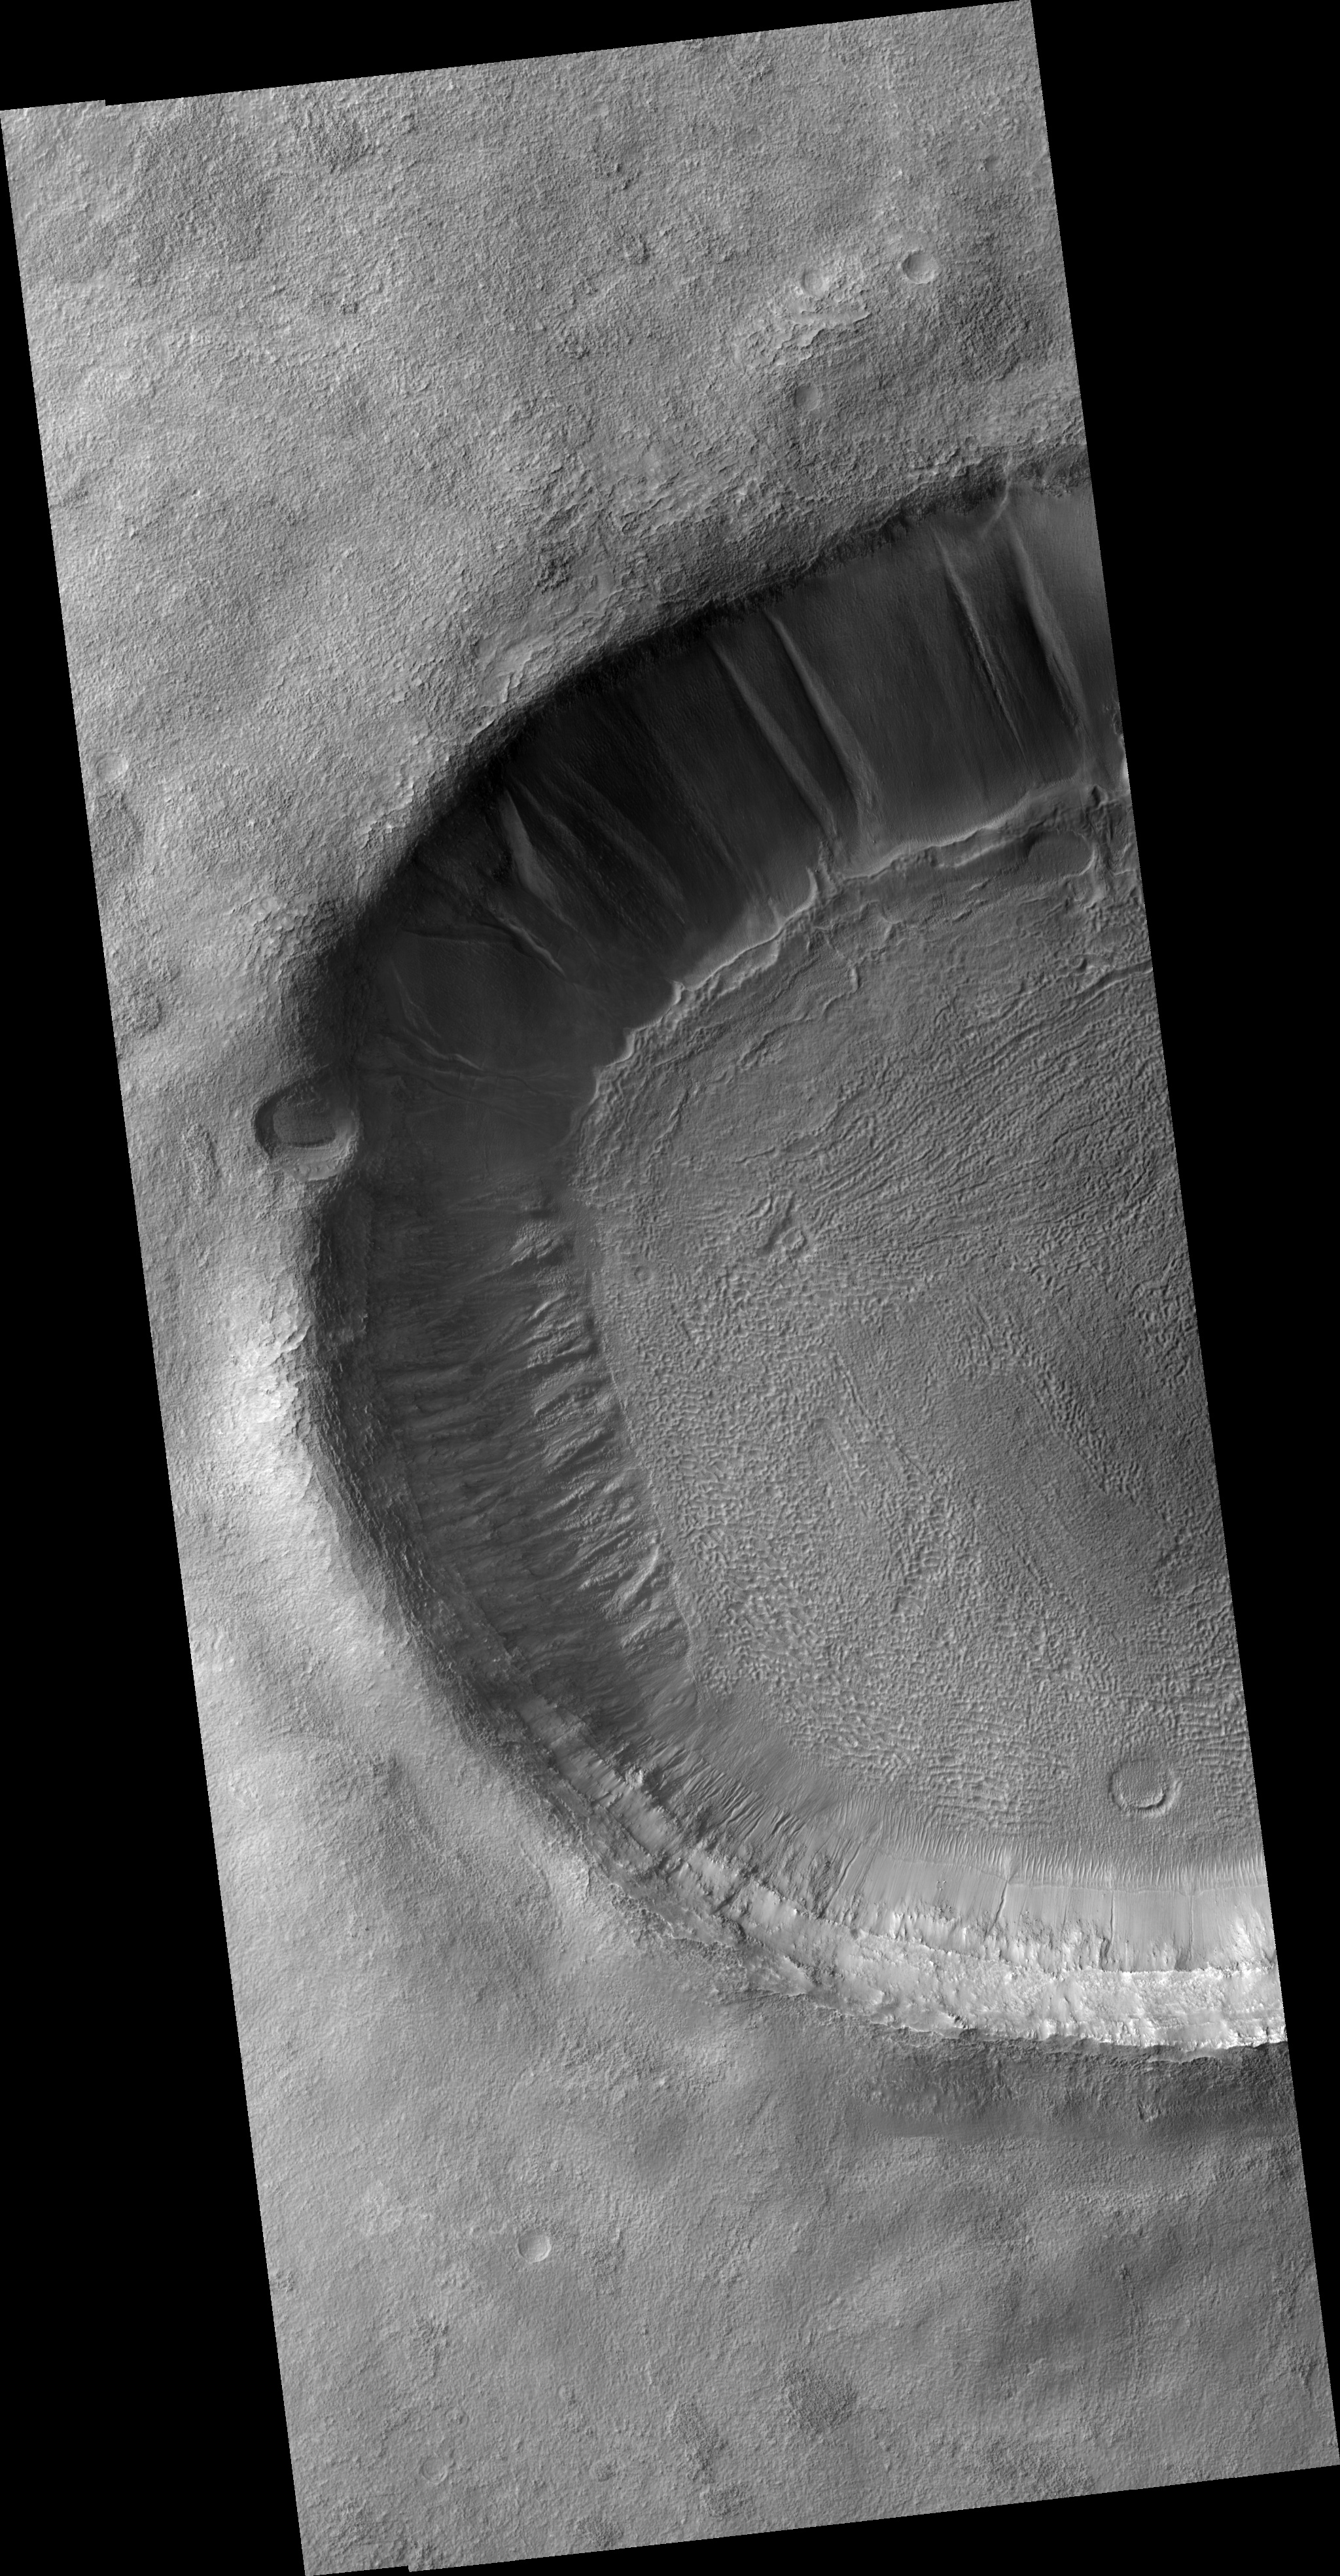

Scarp and Channels in a Crater in Terra Cimmeria

This HiRISE image (PSP_001936_1370) shows a crater in Terra Cimmeria, approximately 10 km (6 miles) in diameter. The roughly concentric ridges and throughs in this crater’s floor are known as “concentric crater fill,” and probably result from compression caused by viscous flow of a thick mixture of rocks, soils, and ice inward from the crater’s walls.

This and other examples of concentric crater fill (see (PIA09662) occur at high latitudes, where theoretical calculations indicate that ice may exist under the surface, mixed with rocks and soil.

This image’s cutout (180 x 560 m, or 200 x 600 yards) shows a small portion of the crater’s north-looking wall; downhill is up, illumination is from the left. In the lower part of the cutout a relatively harder, rocky layer protrudes from the crater’s wall; some blocks broke up from it and fell down the slope. Loose soils accumulated behind these blocks (uphill), forming what looks like bright-colored tails. The crater’s floor, in the upper part of the cutout, is covered here by elongated dunes. A channel 7 to 20 m (7.5 to 22 yards) wide cuts deeply into the crater’s wall; it is unclear if this channel was carved by a fluid or by landslides.

The channel is cut by a younger scarp (shown with yellow arrows pointing downhill) which approximately separates the crater’s wall from its floor. This cliff can be followed for more than 3 km (2 miles) along the southern part of the crater’s floor. Elsewhere in this image channels similar to the one shown here cut through (and, therefore, are younger than) the scarp, extending inside the crater’s floor. This scarp may have been produced by settling of the crater’s floor, maybe due to flow of ice, soil, and rocks towards the center of the crater, and/or to sublimation of underground ice.

Observation Toolbox
Acquisition date: 12 December 2006
Local Mars time: 3:47 PM
Degrees latitude (centered): -42.7°
Degrees longitude (East): 158.5°
Range to target site: 251.6 km (157.3 miles)
Original image scale range: from 25.2 cm/pixel (with 1 x 1 binning) to 50.3 cm/pixel (with 2 x 2 binning)
Map-projected scale: 25 cm/pixel and north is up
Map-projection: EQUIRECTANGULAR
Emission angle: 2.4°
Phase angle: 72.3°
Solar incidence angle: 74°, with the Sun about 16° above the horizon
Solar longitude: 155.9°, Northern Summer

NASA’s Jet Propulsion Laboratory, a division of the California Institute of Technology in Pasadena, manages the Mars Reconnaissance Orbiter for NASA’s Science Mission Directorate, Washington. Lockheed Martin Space Systems, Denver, is the prime contractor for the project and built the spacecraft. The High Resolution Imaging Science Experiment is operated by the University of Arizona, Tucson, and the instrument was built by Ball Aerospace and Technology Corp., Boulder, Colo.

Credit: NASA/JPL/Univ. of Arizona